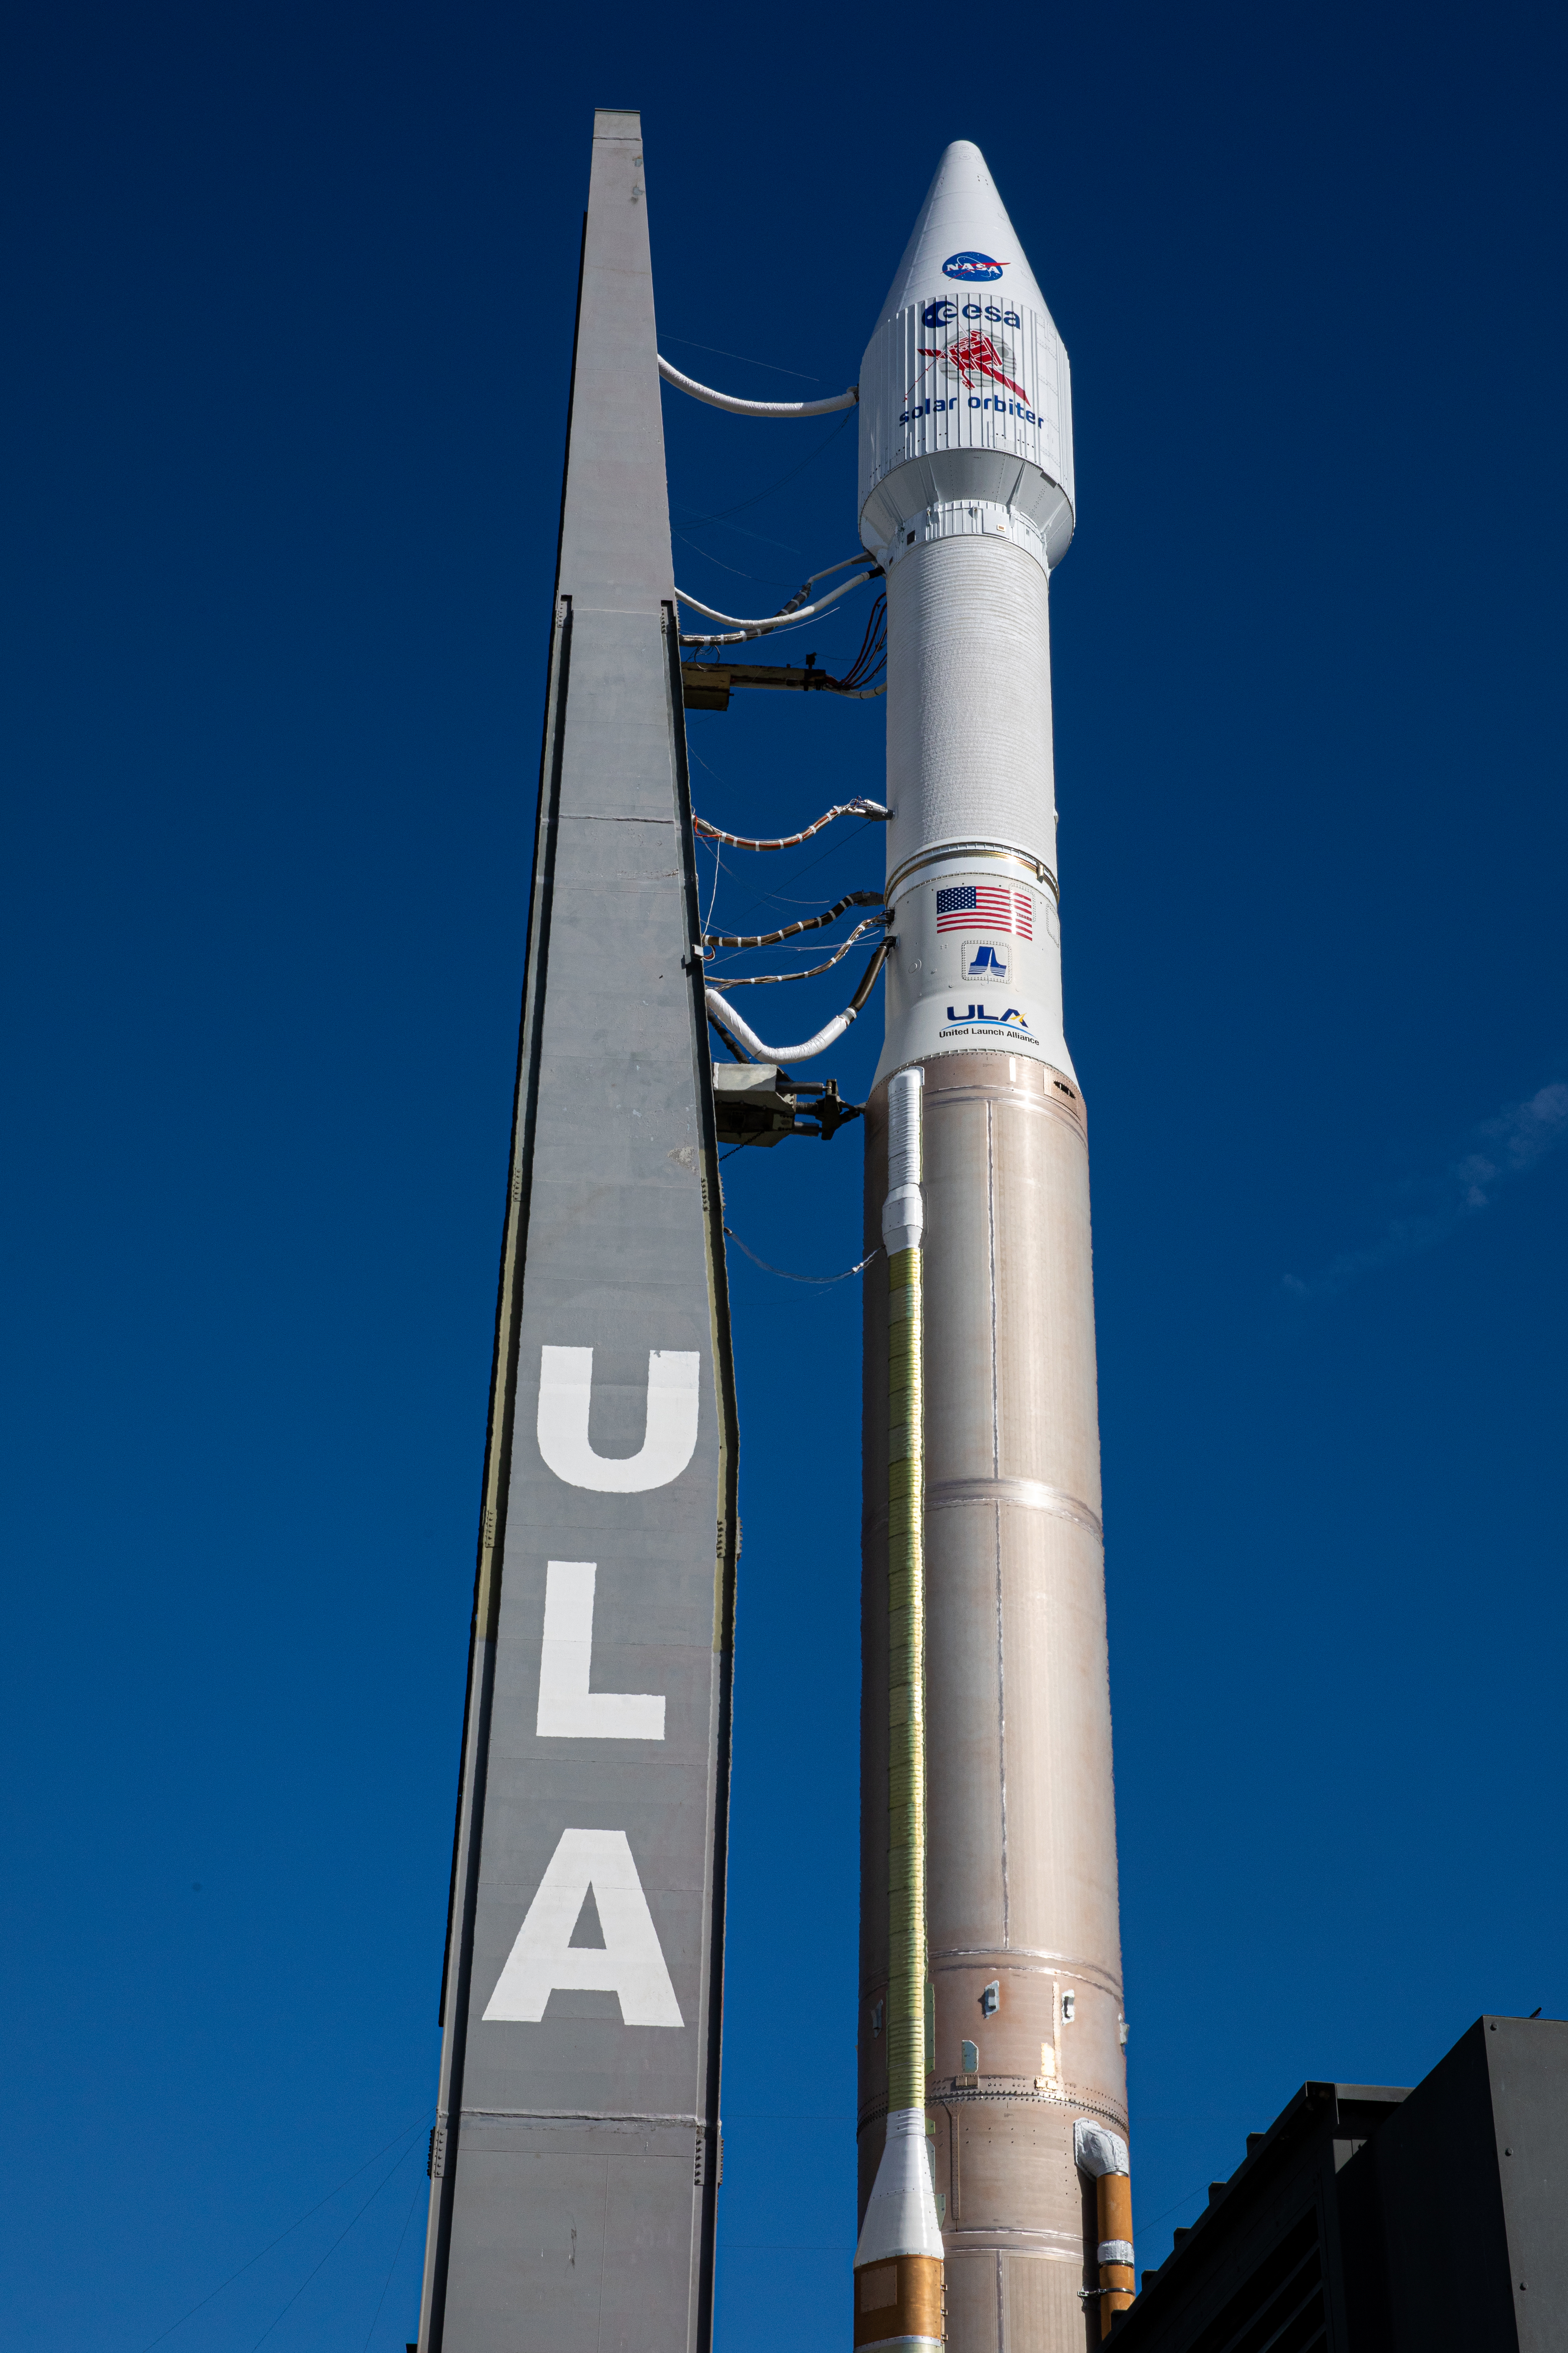

Solar Orbiter Rollout to Pad

After departing the Vertical Integration Facility, the United Launch Alliance Atlas V rocket with the Solar Orbiter spacecraft moves slowly toward the launch pad at Space Launch Complex 41 on Cape Canaveral Air Force Station in Florida on Feb. 8, 2020. Solar Orbiter is an international cooperative mission between ESA (European Space Agency) and NASA. The mission aims to study the Sun, its outer atmosphere and solar wind. The spacecraft will provide the first images of the Sun’s poles. NASA’s Launch Services Program based at Kennedy is managing the launch. The spacecraft has been developed by Airbus Defence and Space. Solar Orbiter will launch Feb. 9, 2020 aboard the Atlas V rocket.

Credit: NASA/Kim Shiflett